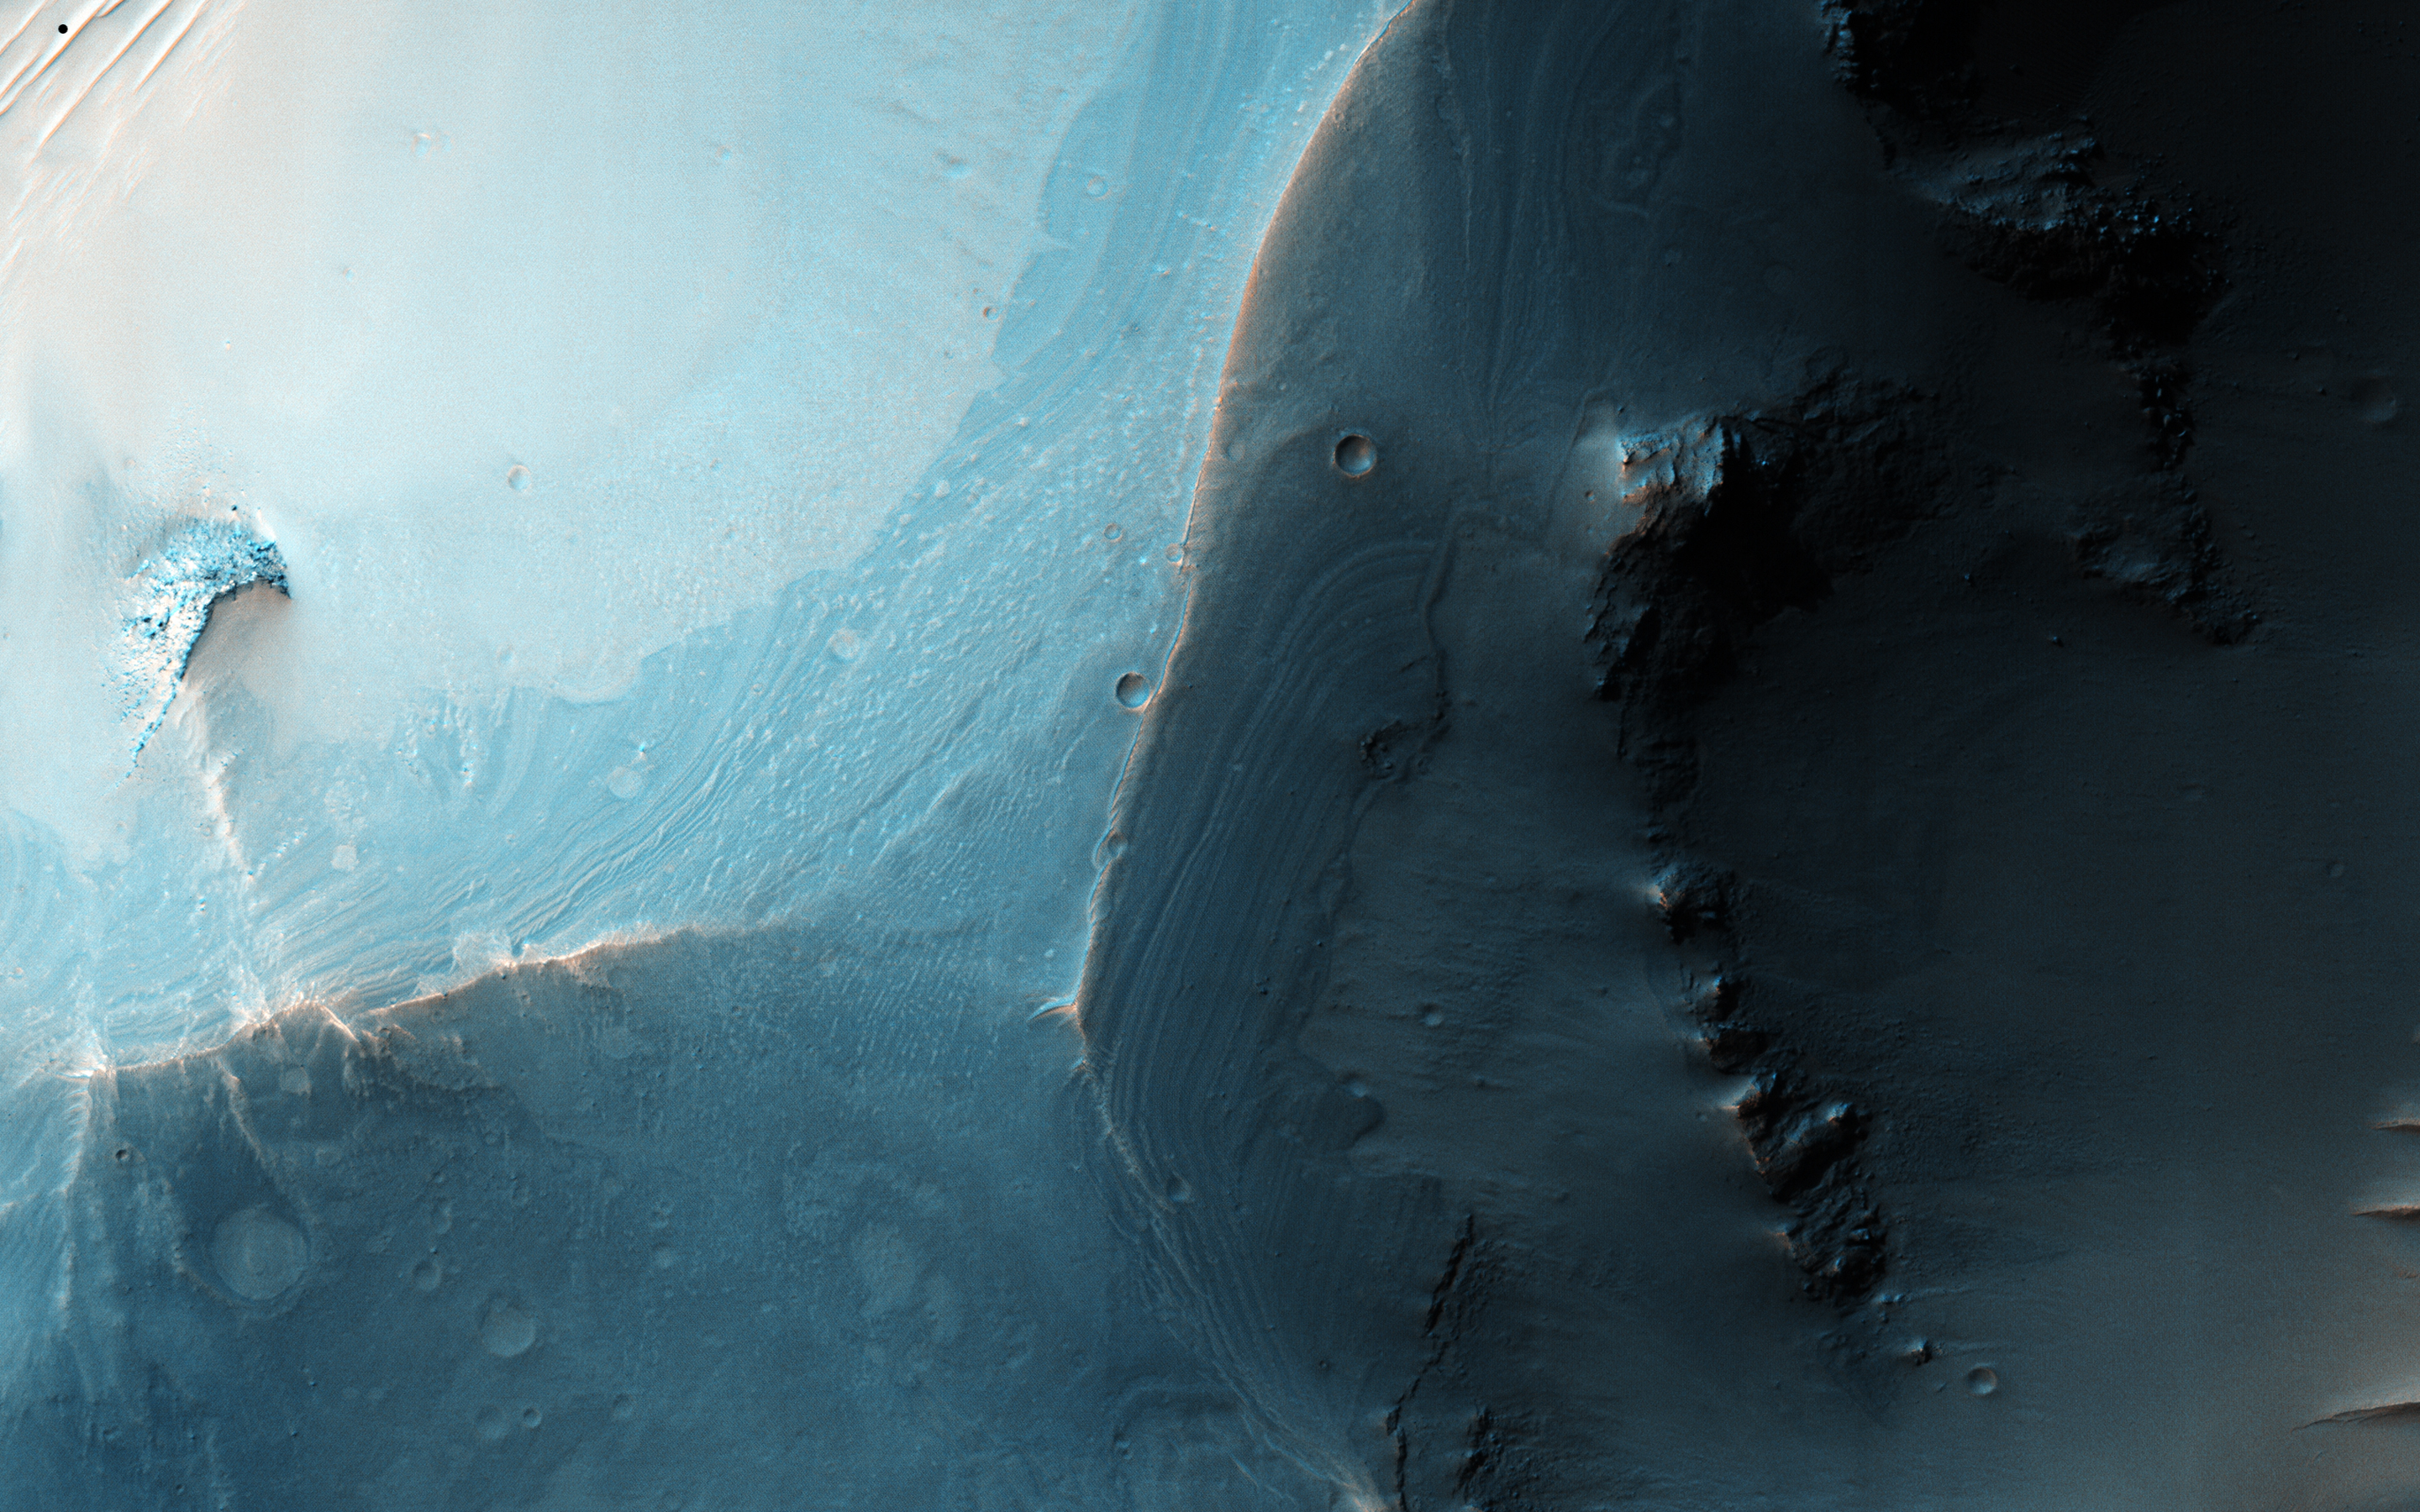

Faulted Layers in Collapse Pits

This image shows a set of coalesced collapse pits in western Valles Marineris.

Fine layers are exposed in the walls of the pits, and in some places those layers are displaced by faults. What formed these layers, and what caused them to collapse into pits? Detailed study of this image and other data should help answer those questions.

This is a stereo pair with ESP_044982_2670.

The University of Arizona, Tucson, operates HiRISE, which was built by Ball Aerospace & Technologies Corp., Boulder, Colo. NASA’s Jet Propulsion Laboratory, a division of the California Institute of Technology in Pasadena, manages the Mars Reconnaissance Orbiter Project for NASA’s Science Mission Directorate, Washington.

Credit: NASA/JPL-Caltech/Univ. of Arizona